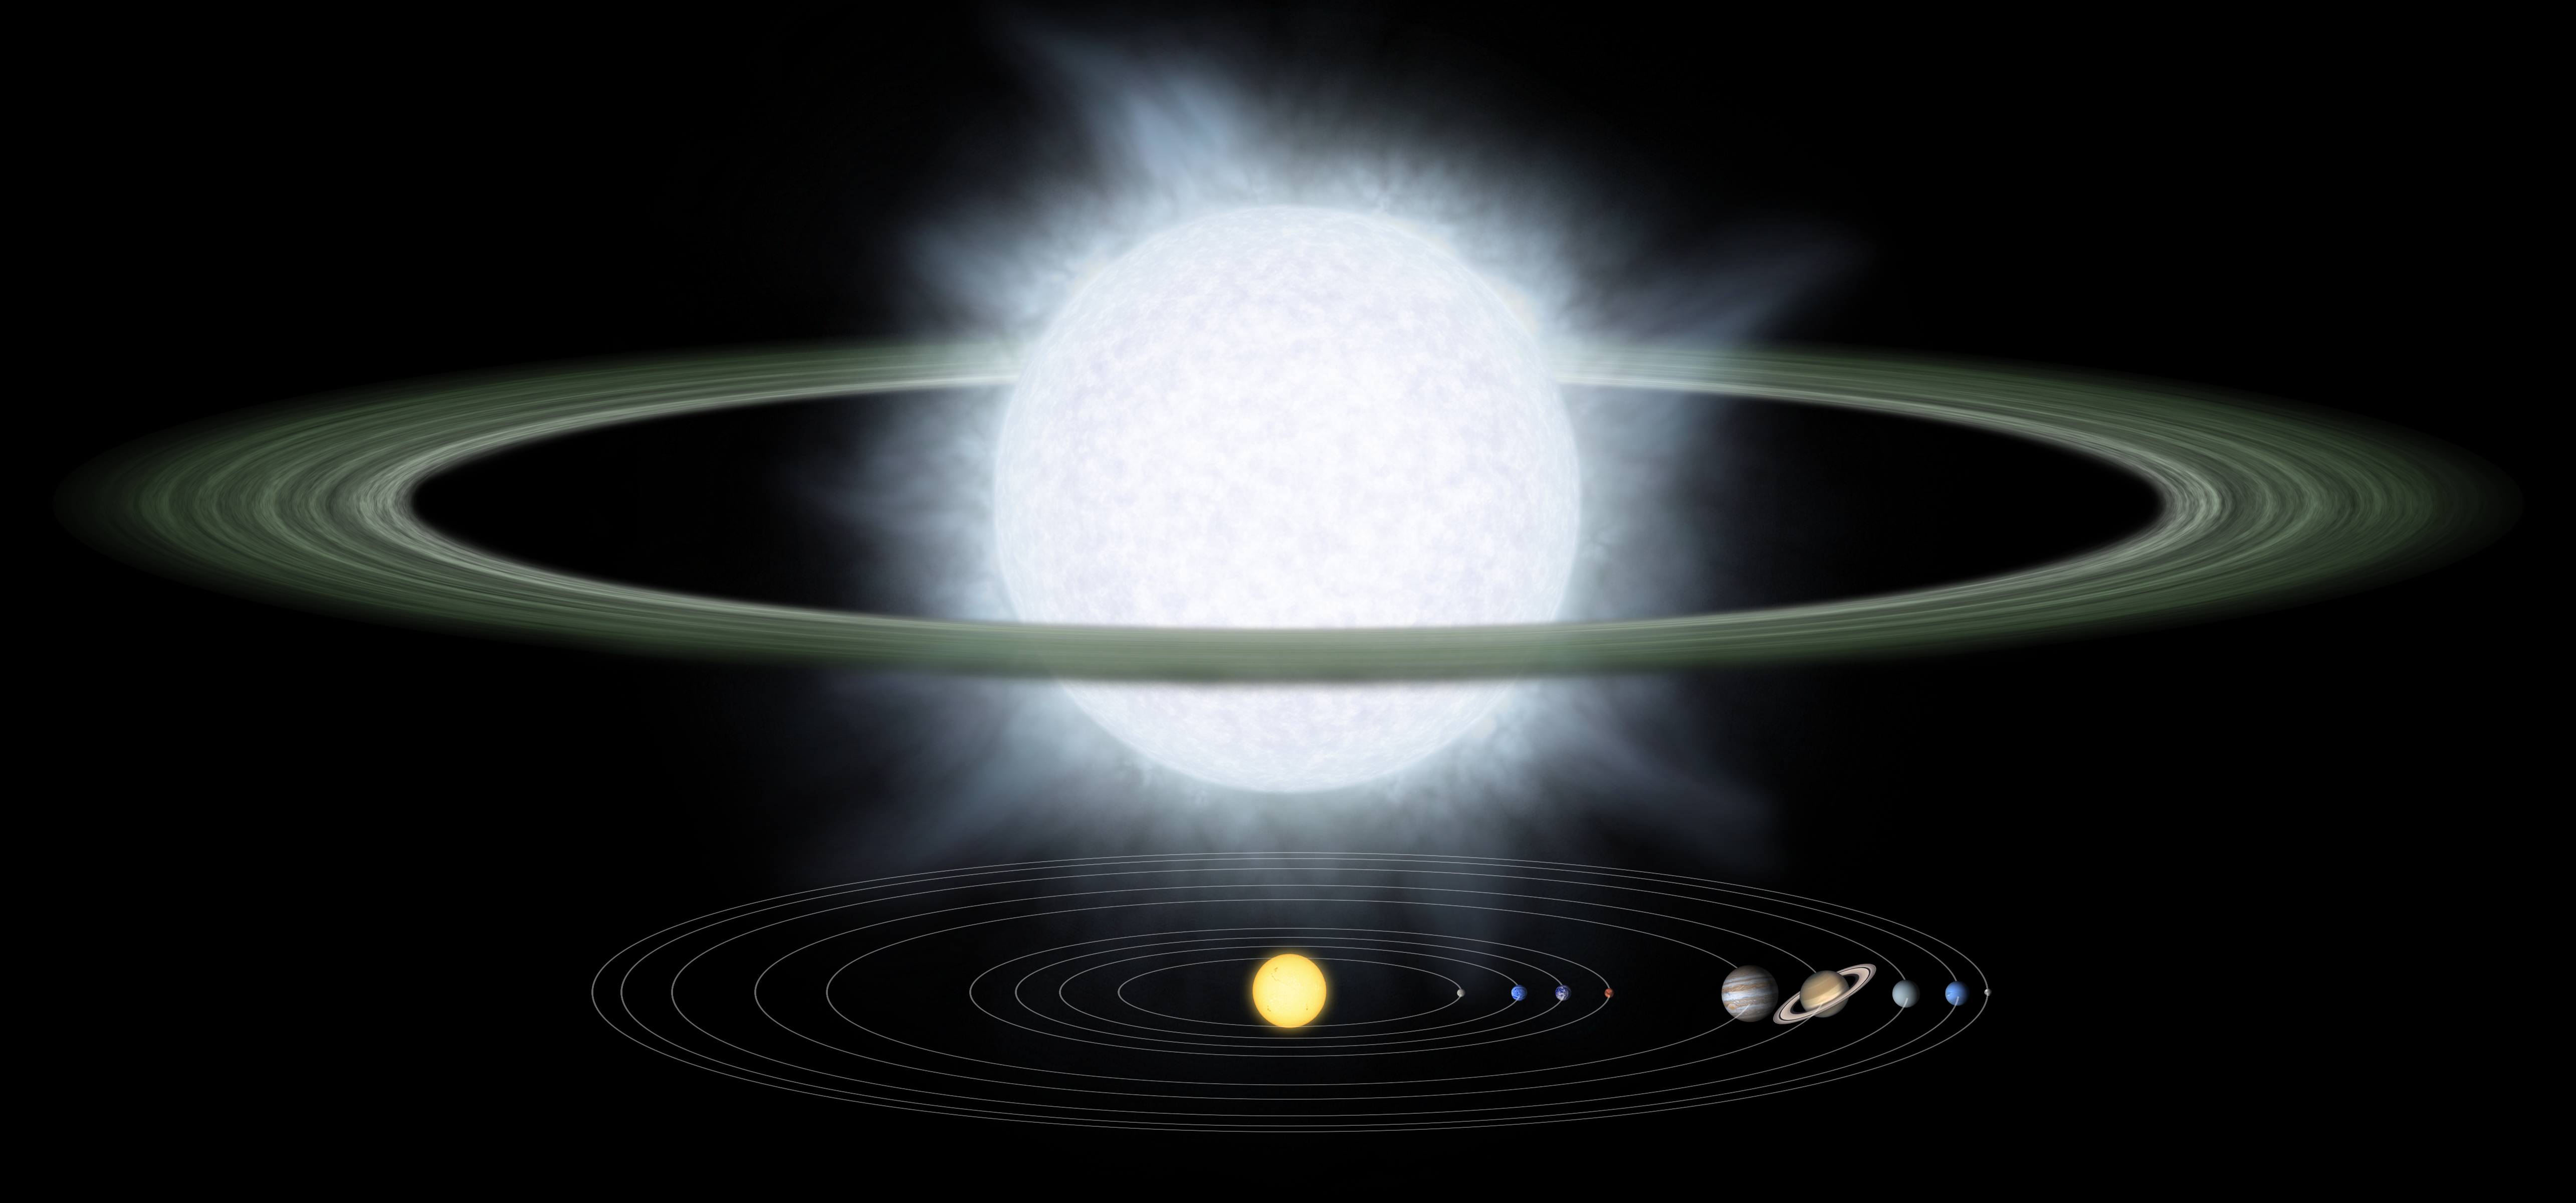

Supersized Disk

This illustration compares the size of a gargantuan star and its surrounding dusty disk (top) to that of our solar system. Monstrous disks like this one were discovered around two "hypergiant" stars by NASA's Spitzer Space Telescope. Astronomers believe these disks might contain the early "seeds" of planets, or possibly leftover debris from planets that already formed.

The hypergiant stars, called R 66 and R 126, are located about 170,000 light-years away in our Milky Way's nearest neighbor galaxy, the Large Magellanic Cloud. The stars are about 100 times wider than the sun, or big enough to encompass an orbit equivalent to Earth's. The plump stars are heavy, at 30 and 70 times the mass of the sun, respectively. They are the most massive stars known to sport disks.

The disks themselves are also bloated, with masses equal to several Jupiters. The disks begin at a distance approximately 120 times greater than that between Earth and the sun, or 120 astronomical units, and terminate at a distance of about 2,500 astronomical units.

Hypergiant stars are the puffed-up, aging descendants of the most massive class of stars, called "O" stars. The stars are so massive that their cores ultimately collapse under their own weight, triggering incredible explosions called supernovae. If any planets circled near the stars during one of these blasts, they would most likely be destroyed.

The orbital distances in this picture are plotted on a logarithmic scale. This means that a given distance shown here represents proportionally larger actual distances as you move to the right. The sun and planets in our solar system have been scaled up in size for better viewing.

Credit: NASA/JPL-Caltech/R. Hurt (SSC)